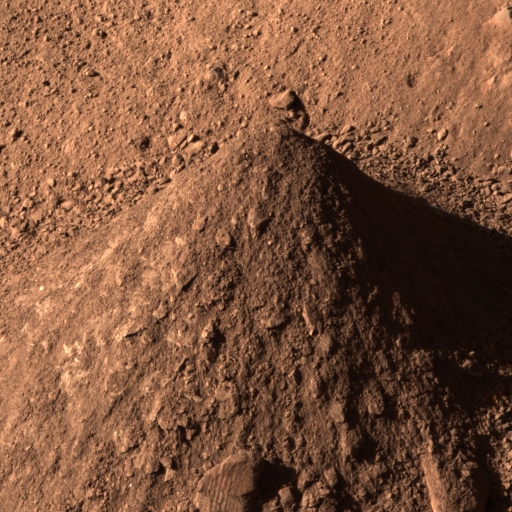

Picking up Clues from the Discard Pile

As NASA’s Phoenix Mars Lander excavates trenches, it also builds piles with most of the material scooped from the holes. The piles, like this one called “Caterpillar,” provide researchers some information about the soil.

On Aug. 24, 2008, during the late afternoon of the 88th Martian day after landing, Phoenix’s Surface Stereo Imager took separate exposures through red, green and blue filters that have been combined into this approximately true-color image.

This conical pile of soil is about 10 centimeters (4 inches) tall. The sources of material that the robotic arm has dropped onto the Caterpillar pile have included the “Dodo” and “”Upper Cupboard” trenches and, more recently, the deeper “Stone Soup” trench.

Observations of the pile provide information, such as the slope of the cone and the textures of the soil, that helps scientists understand properties of material excavated from the trenches.

For the Stone Soup trench in particular, which is about 18 centimeters (7 inches) deep, the bottom of the trench is in shadow and more difficult to observe than other trenches that Phoenix has dug. The Phoenix team obtained spectral clues about the composition of material from the bottom of Stone Soup by photographing Caterpillar through 15 different filters of the Surface Stereo Imager when the pile was covered in freshly excavated material from the trench.

The spectral observation did not produce any sign of water-ice, just typical soil for the site. However, the bigger clumps do show a platy texture that could be consistent with elevated concentration of salts in the soil from deep in Stone Soup. The team chose that location as the source for a soil sample to be analyzed in the lander’s wet chemistry laboratory, which can identify soluble salts in the soil.

The Phoenix Mission is led by the University of Arizona, Tucson, on behalf of NASA. Project management of the mission is by NASA’s Jet Propulsion Laboratory, Pasadena, Calif. Spacecraft development is by Lockheed Martin Space Systems, Denver.

Photojournal Note: As planned, the Phoenix lander, which landed May 25, 2008 23:53 UTC, ended communications in November 2008, about six months after landing, when its solar panels ceased operating in the dark Martian winter.

Credit: NASA/JPL-Caltech/University of Arizona/Texas A&M University